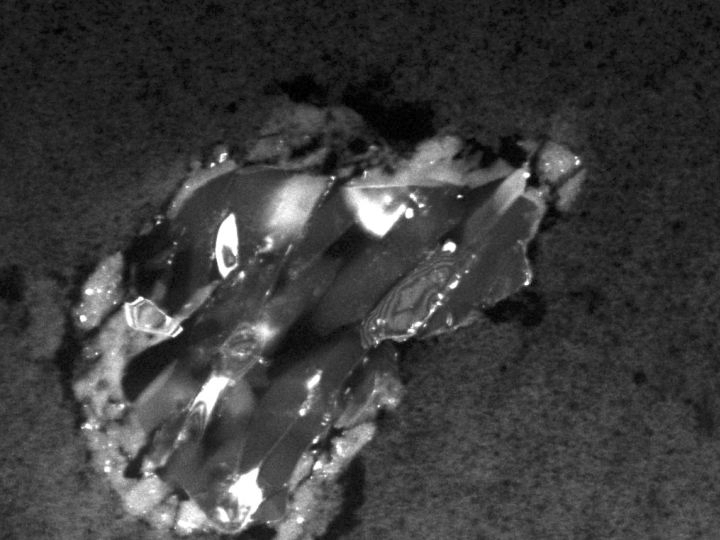

Piece of a Comet

This image shows a comet particle collected by the Stardust spacecraft. The particle is made up of the silicate mineral forsterite, also known as peridot in its gem form. It is surrounded by a thin rim of melted aerogel, the substance used to collect the comet dust samples. The particle is about 2 micrometers across.

Credit: NASA/JPL-Caltech/University of Washington